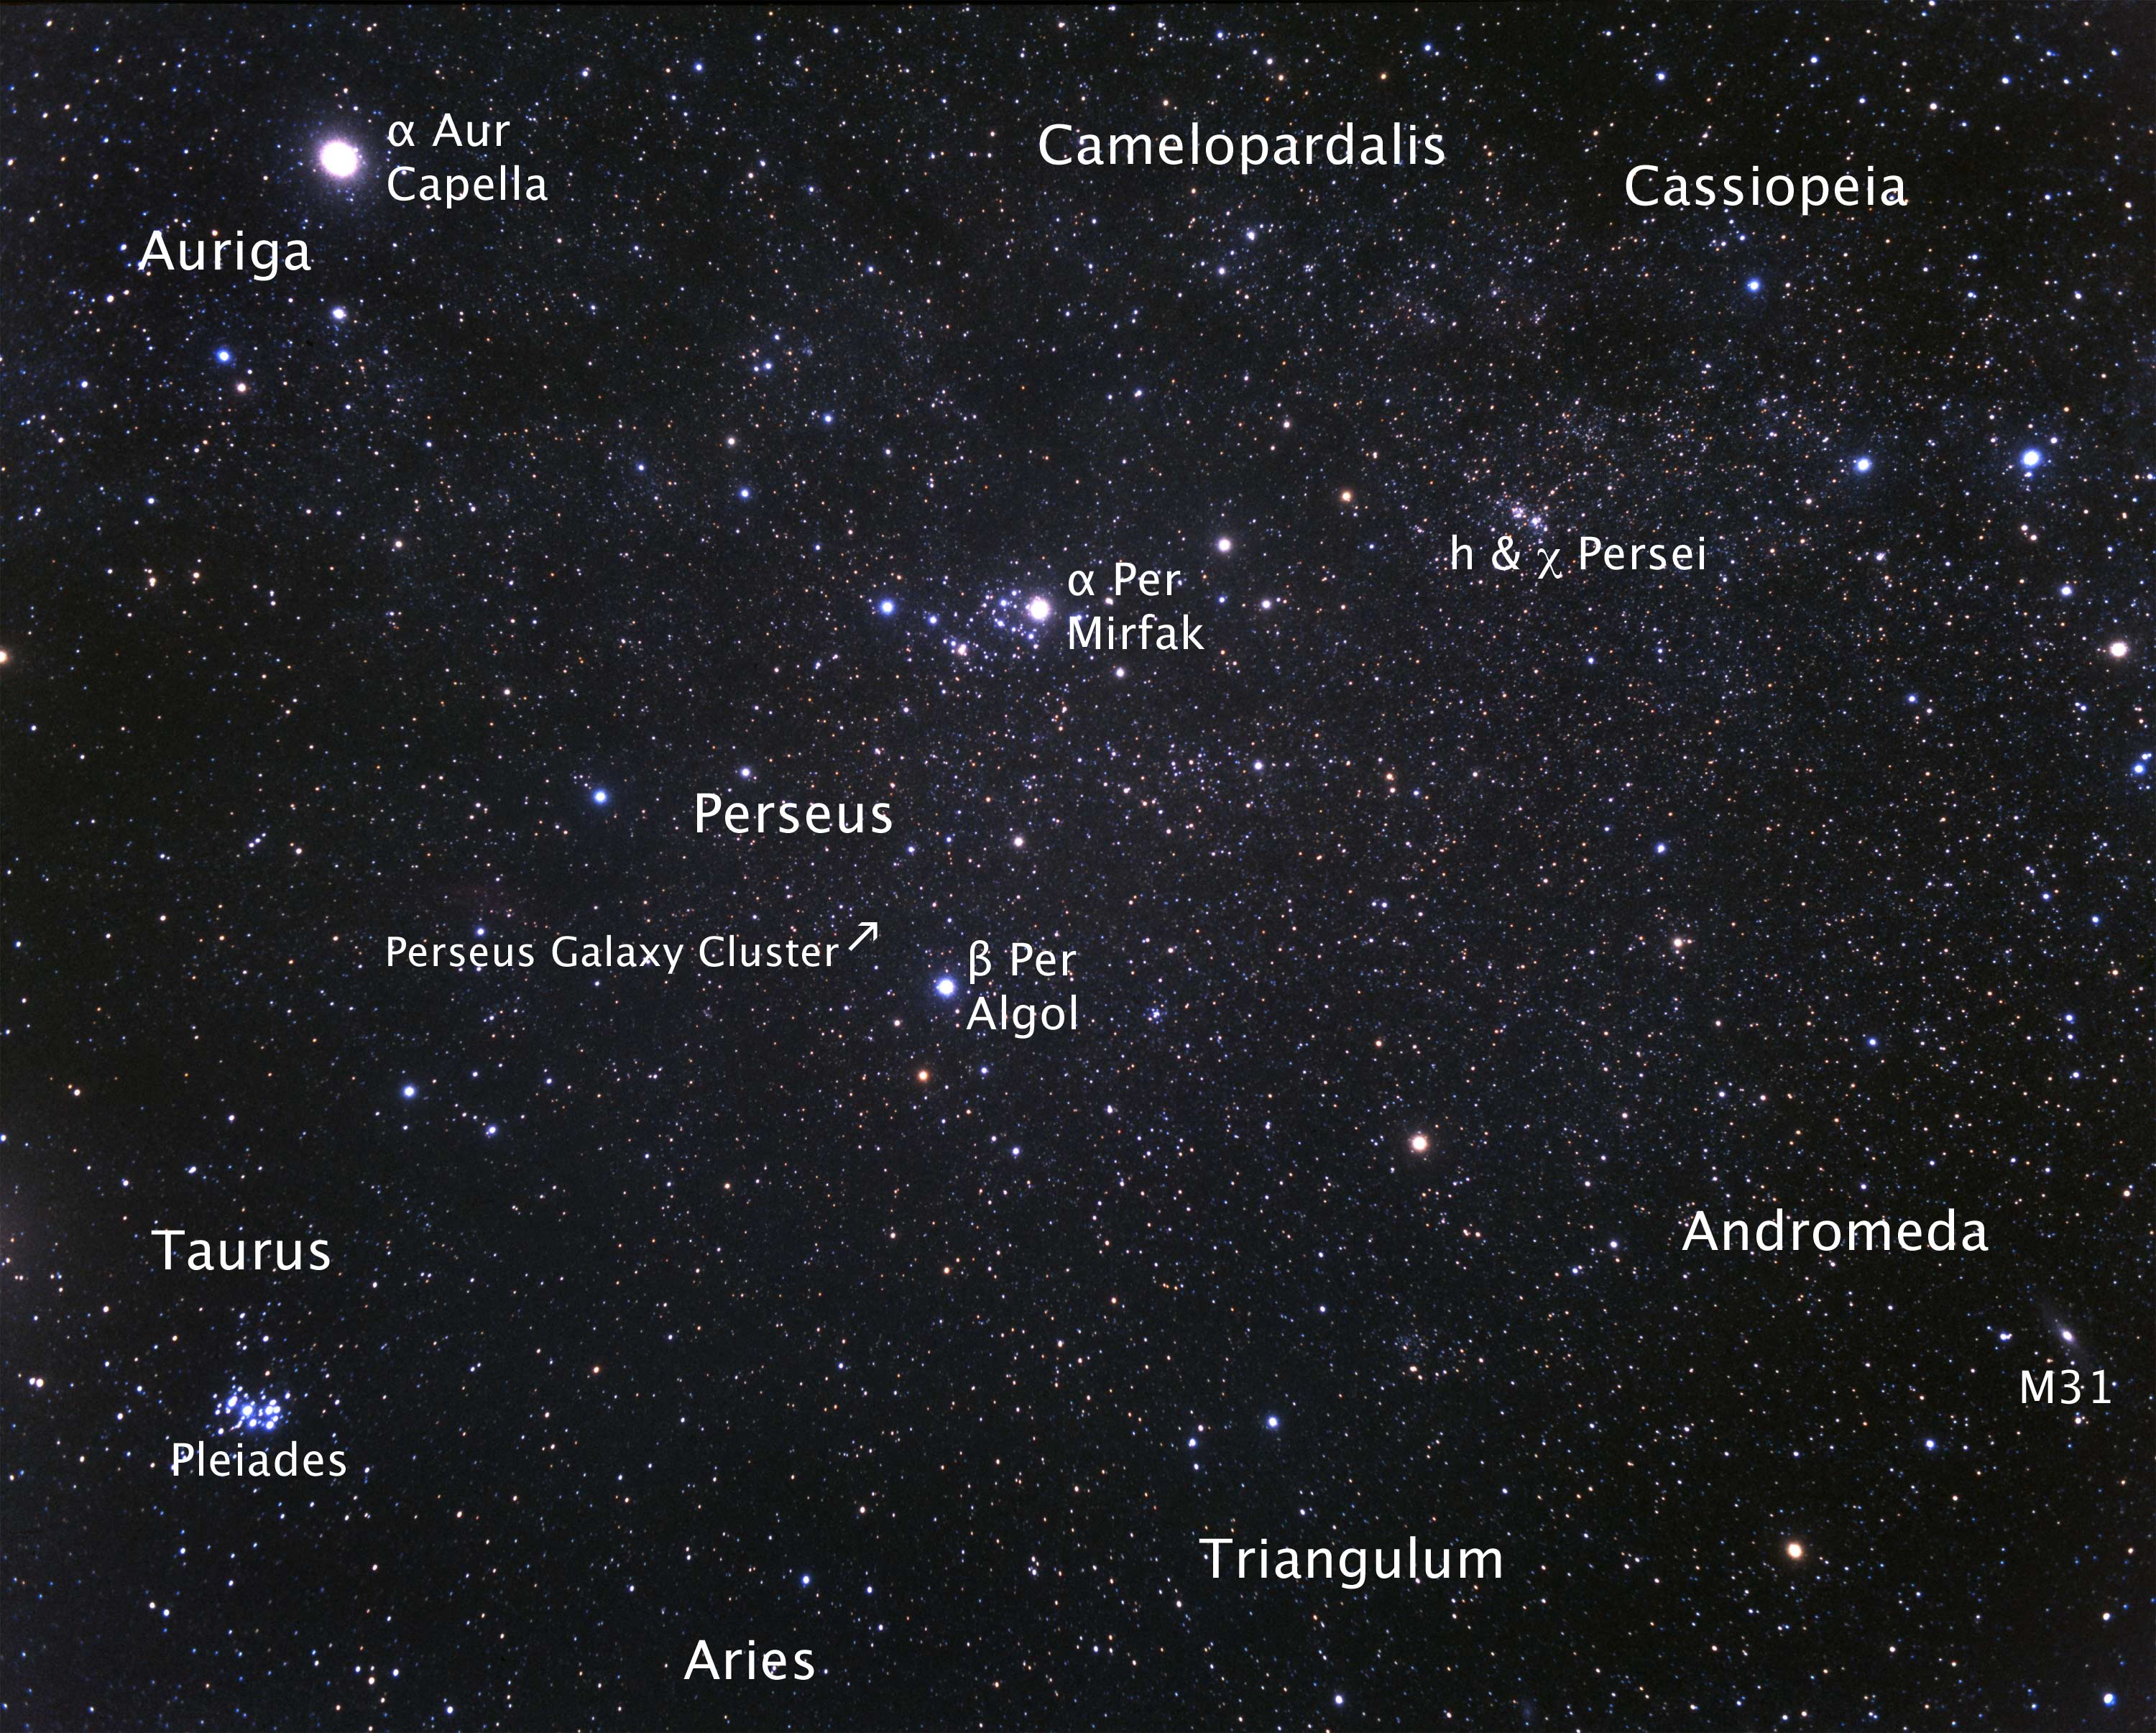

Fujii Constellation – Perseus Region

Credit: NASA, ESA, and A. Fujii (for STScI)